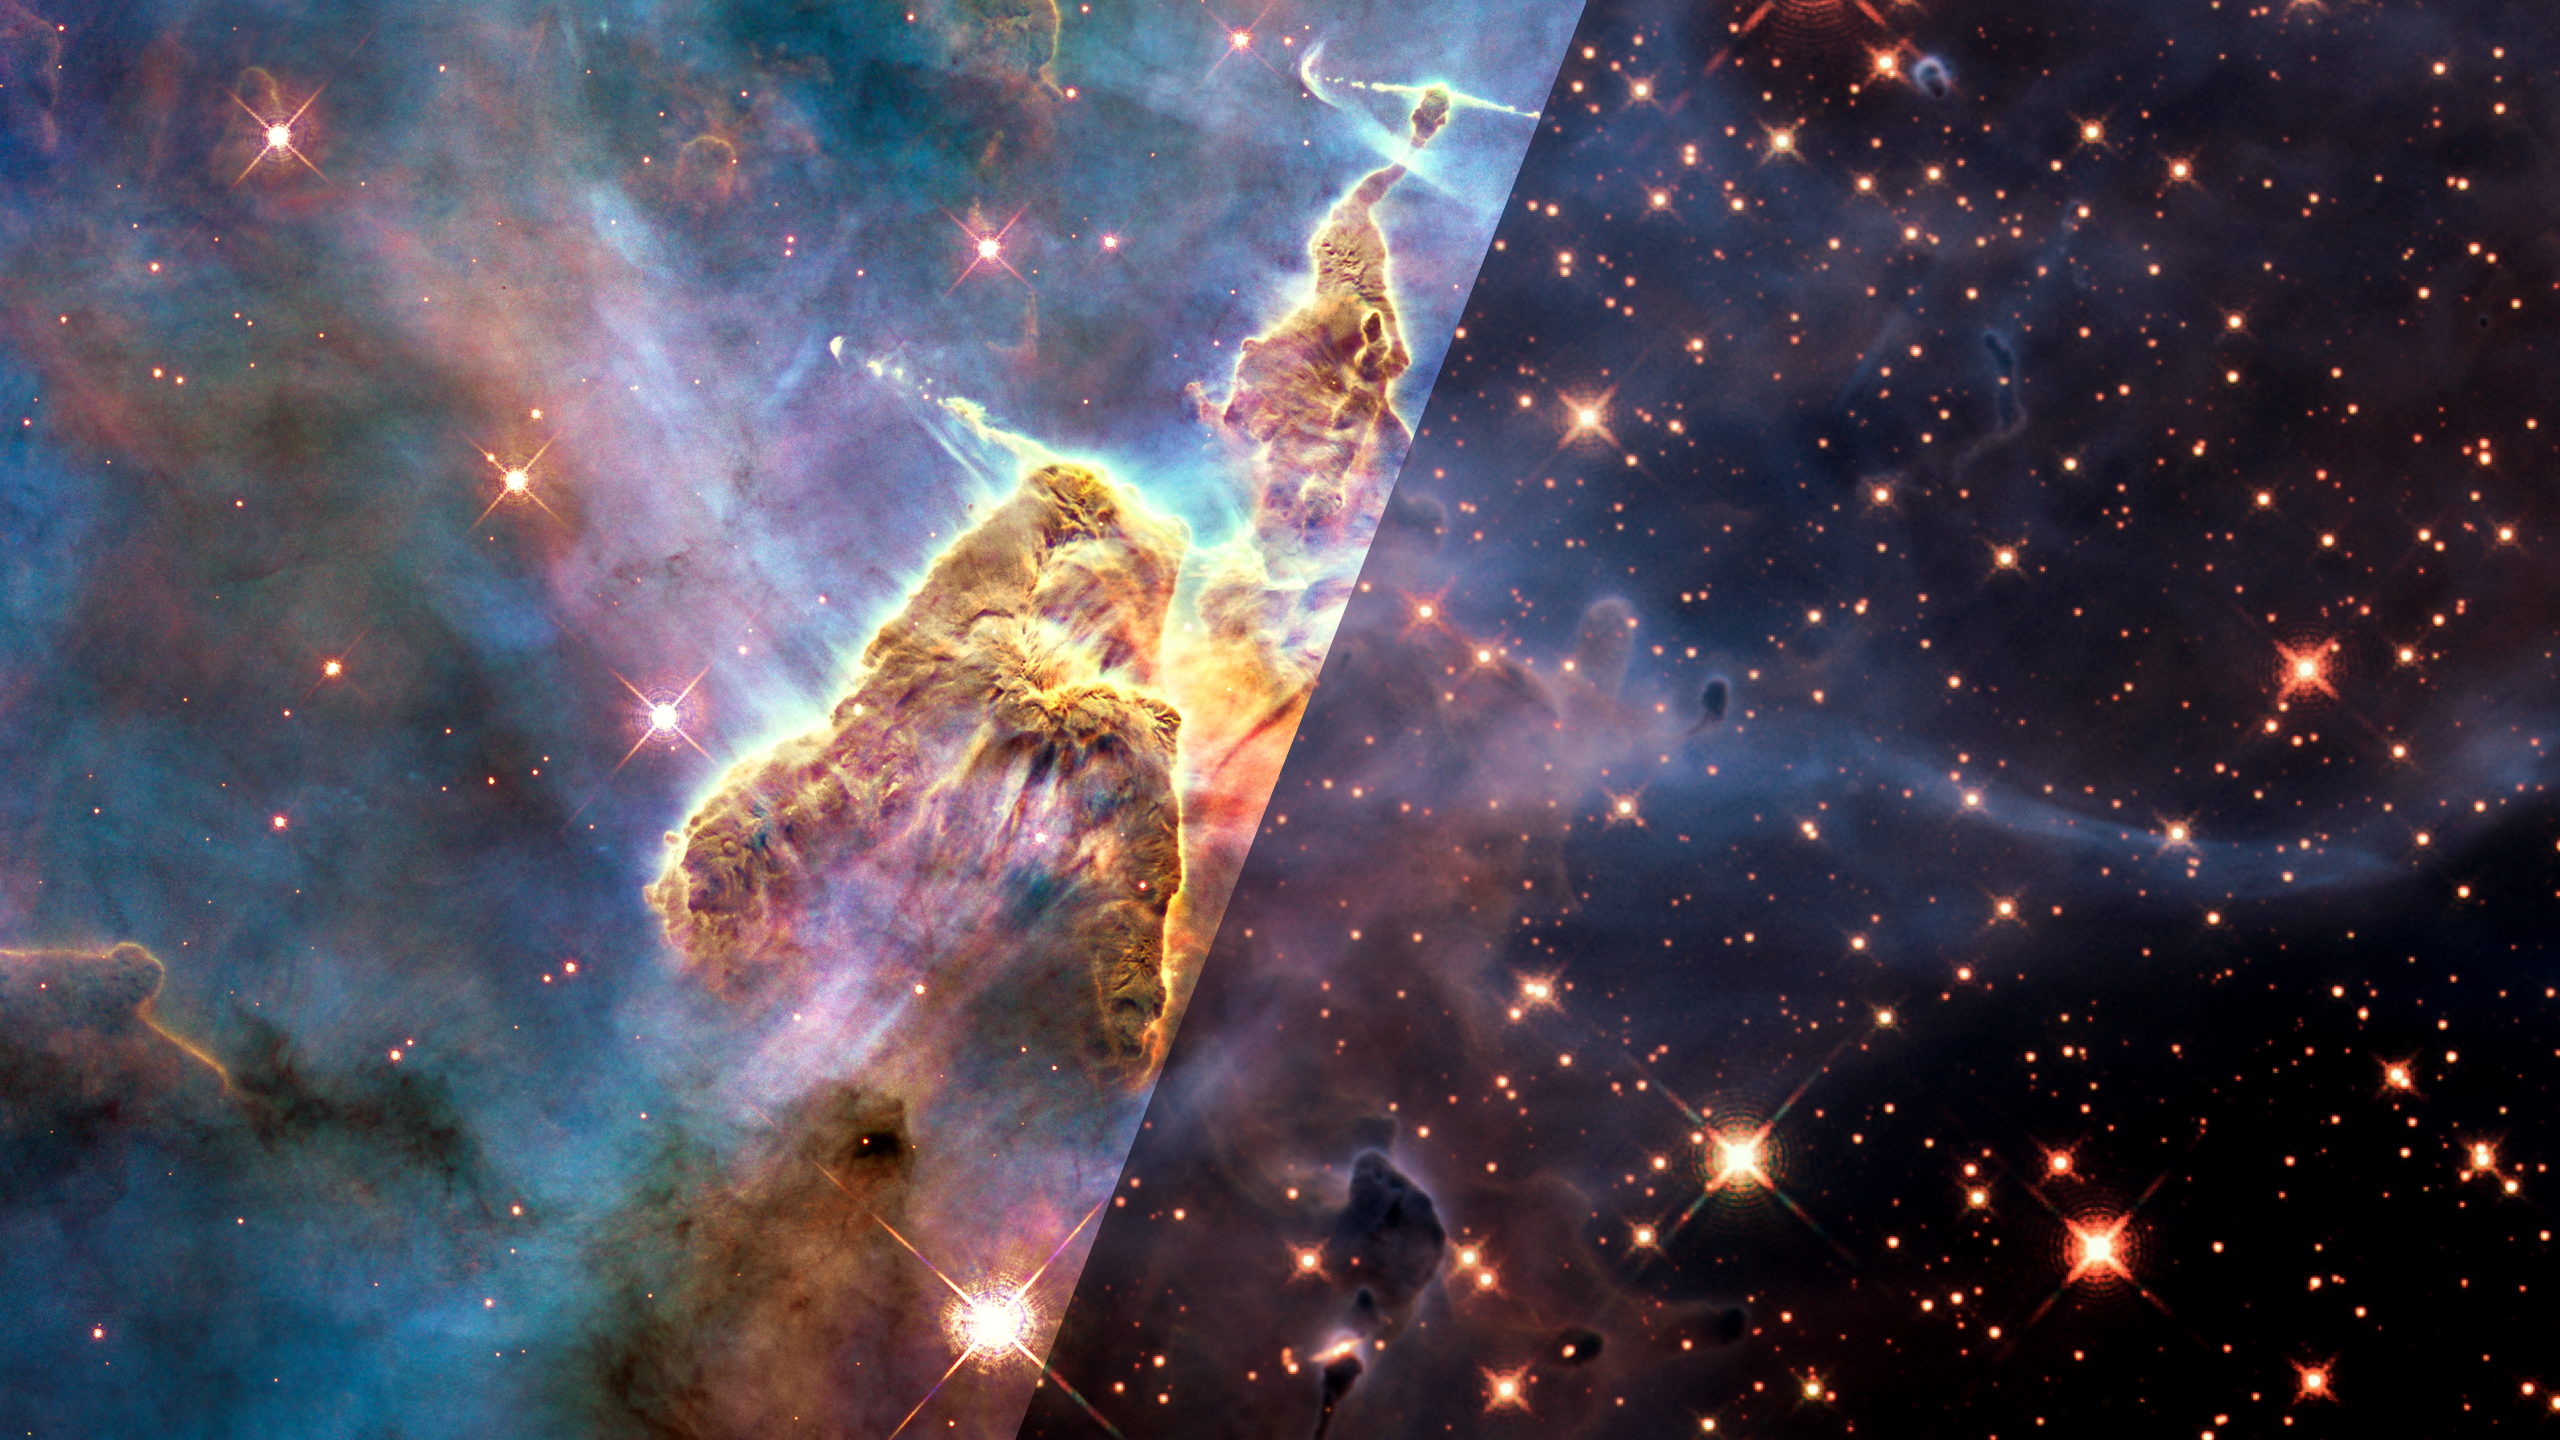

Infrared Universe: Pillars in the Carina Nebula (HH 901)

Herbig Haro 901 is an immense pillar of gas and dust inside the Carina Nebula, a huge star-forming region in our galaxy. The pillar is several light-years tall and contains a few massive young stars. They shoot out powerful jets that emerge from the cloud. In some cases, the jets create bow-shock patterns similar to the effects of a ship plowing through the ocean. The Carina Nebula is approximately 7,500 light-years from Earth.

Optical: Colors emerge from the glow of different gases: oxygen (blue), hydrogen/nitrogen (green), and sulfur (red). Very few stars can be seen because the gas and dust block starlight.

Infrared: Stars become visible and numerous.
Credit: NASA, ESA, and the Hubble 20th Anniversary Team (STScI)

About the Infrared Universe Collection
The human eye can only see visible light, but objects give off a variety of wavelengths of light. To see an object as it truly exists, we would ideally look at its appearance through the full range of the electromagnetic spectrum. Telescopes show us objects as they appear emitting different energies of light, with each wavelength conveying unique information about the object. The Webb Space Telescope will study infrared light from celestial objects with much greater clarity and sensitivity than ever before. Explore the Infrared Universe. Adapted from Cool Cosmos by IPAC, with additional contributions from Bruno Merin and Miguel Merin (Pludo).

Credit: Video: NASA, ESA, Gregory Bacon (STScI)